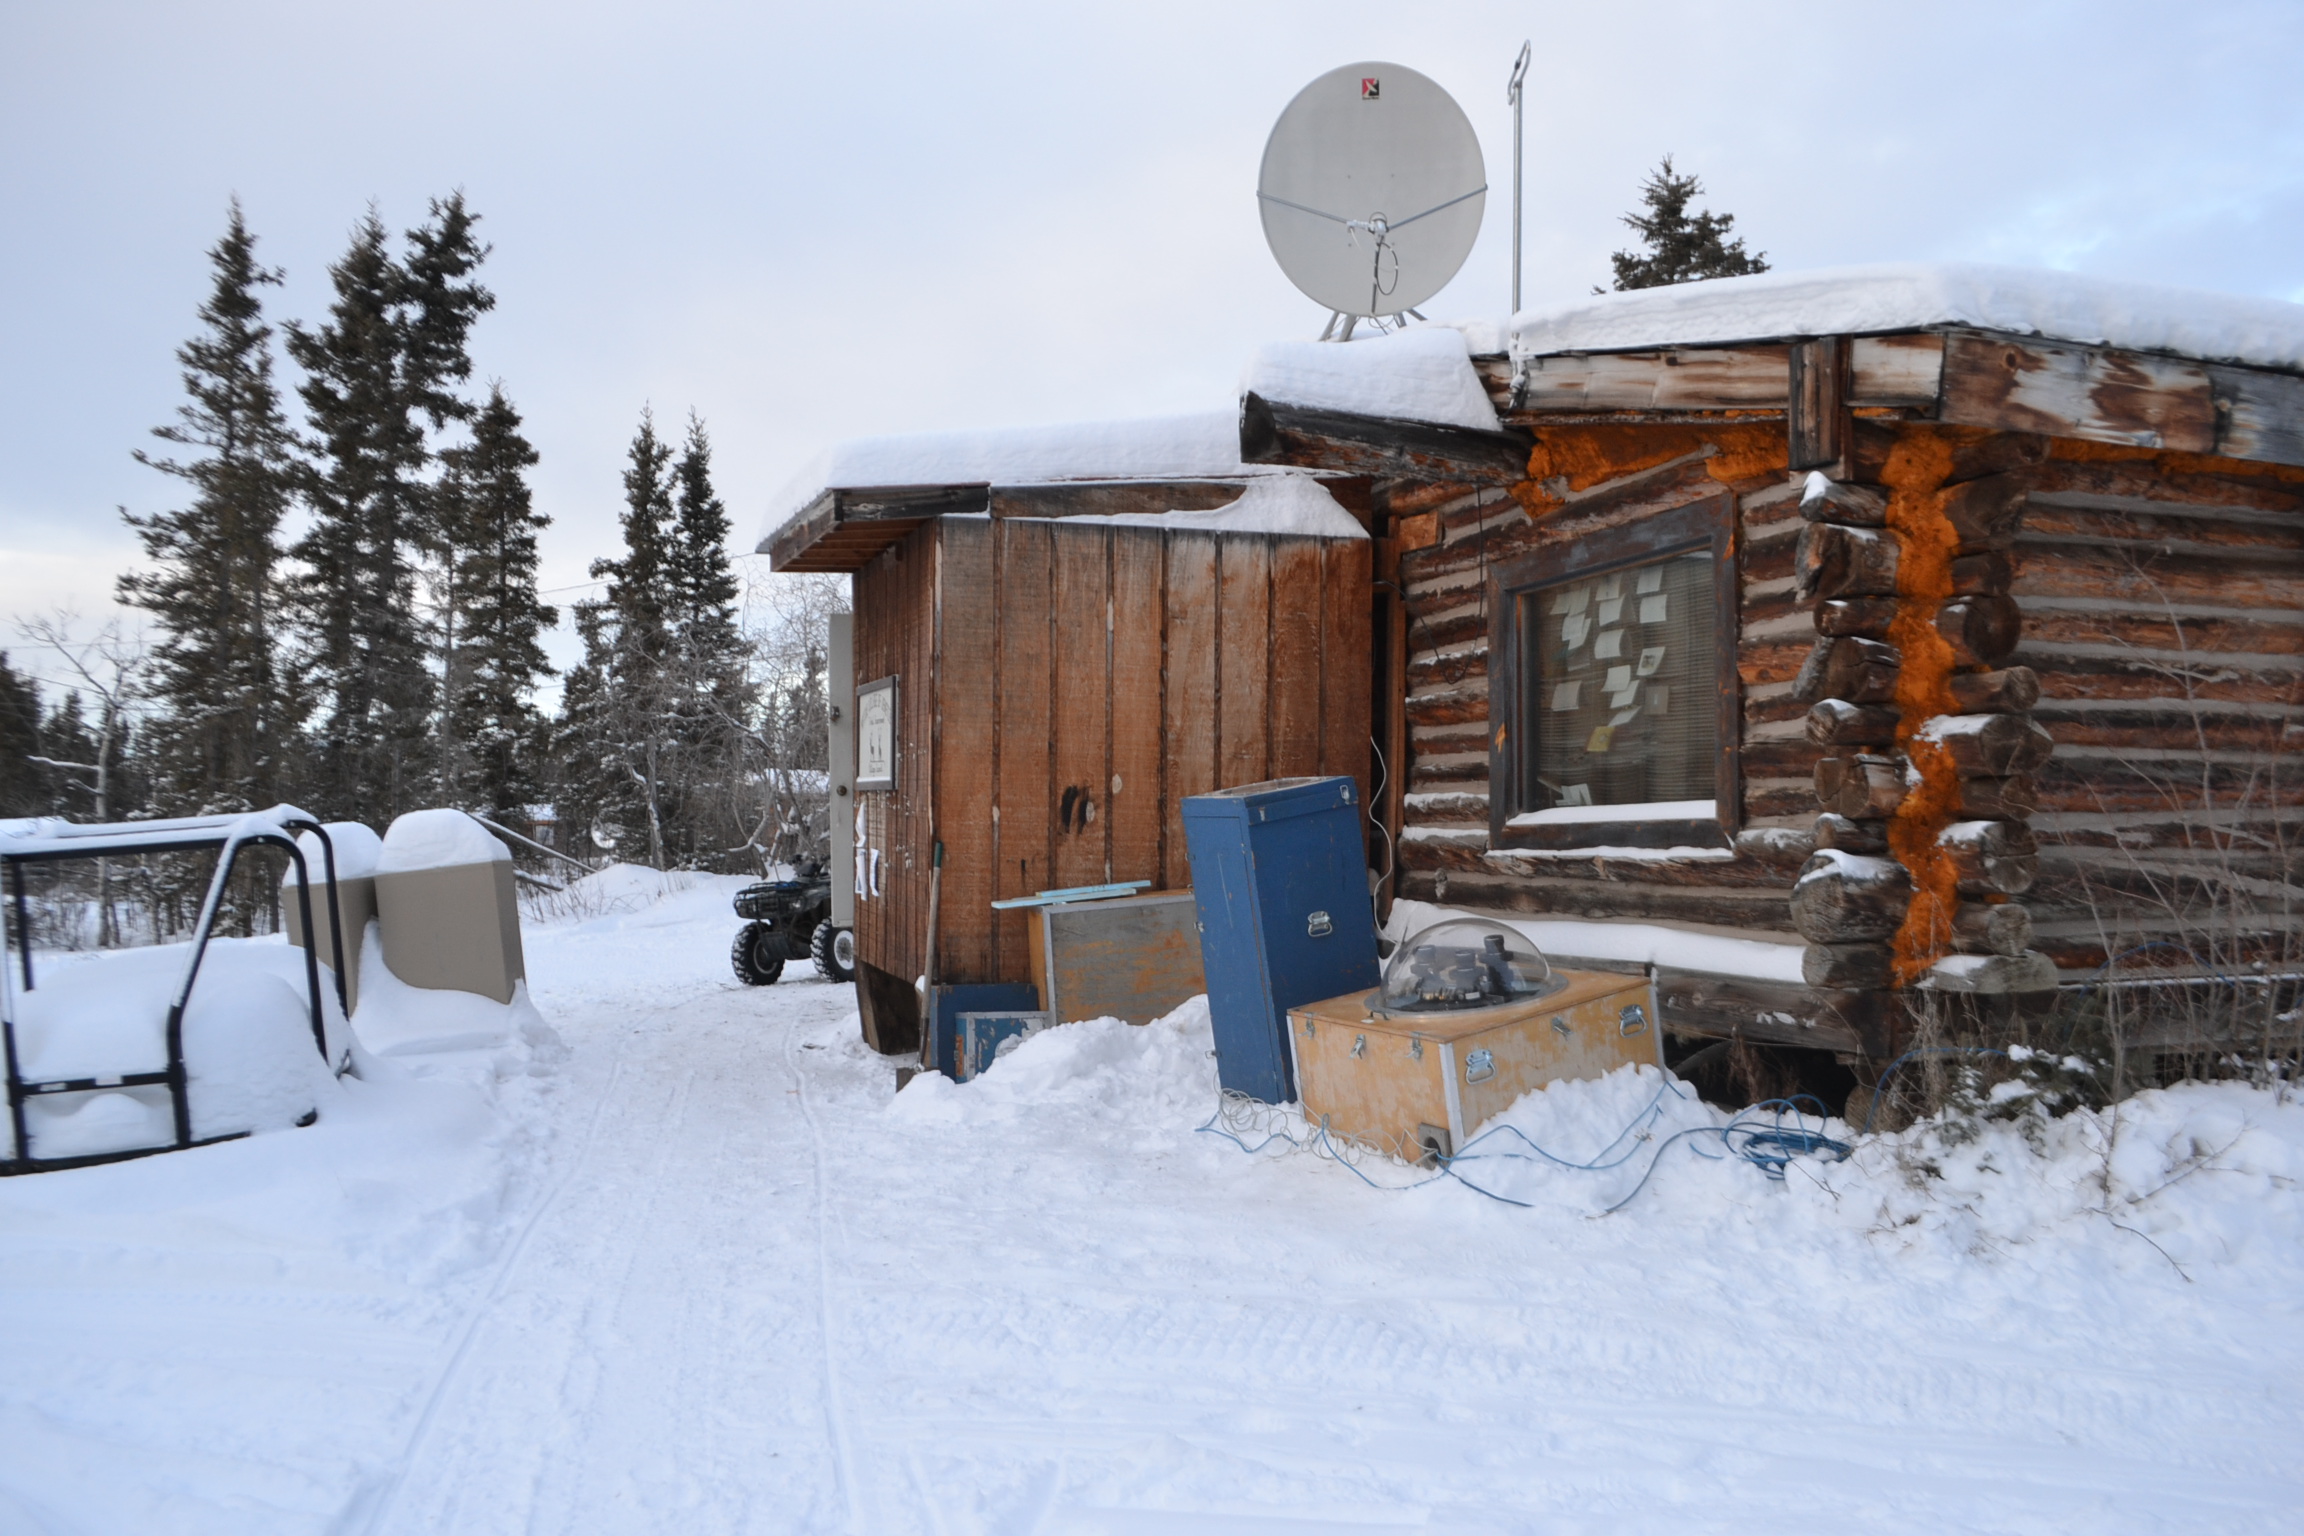

NASA-funded sounding rocket to catch aurora in the act

The NASA-funded Ground-to-Rocket Electron-Electrodynamics Correlative Experiment, or GREECE, wants to understand aurora. Specifically, it will study classic auroral curls that swirl through the sky like cream in a cup of coffee. The GREECE instruments travel on a sounding rocket that launches for a ten-minute ride right through the heart of the aurora reaching its zenith over the native village of Venetie, Alaska. To study the curl structures, GREECE consists of two parts: ground-based imagers located in Venetie to track the aurora from the ground and the rocket to take measurements from the middle of the aurora itself. At their simplest, auroras are caused when particles from the sun funnel over to Earth's night side, generate electric currents, and trigger a shower of particles that strike oxygen and nitrogen some 60 to 200 miles up in Earth's atmosphere, releasing a flash of light. But the details are always more complicated, of course. Researchers wish to understand the aurora, and movement of plasma in general, at much smaller scales including such things as how different structures are formed there. This is a piece of information, which in turn, helps paint a picture of the sun-Earth connection and how energy and particles from the sun interact with Earth's own magnetic system, the magnetosphere. GREECE is a collaborative effort between SWRI, which developed particle instruments and the ground-based imaging, and the University of California, Berkeley, measuring the electric and magnetic fields. The launch is supported by a sounding rocket team from NASA’s Wallops Flight Facility, Wallops Island, Va. The Poker Flat Research Range is operated by the University of Alaska, Fairbanks.

Credit: NASA Goddard